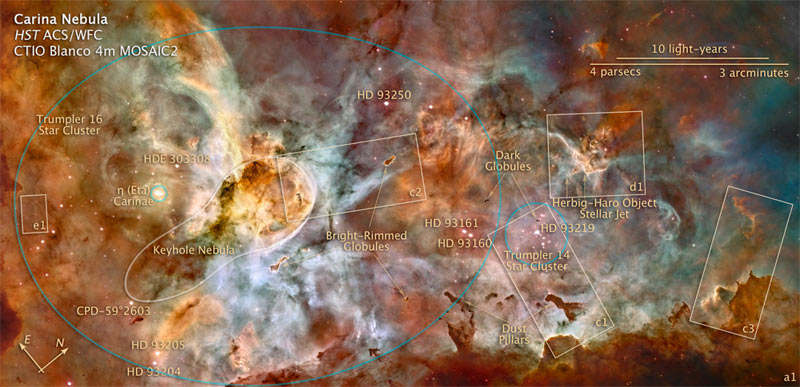

Key to Detail Images

This labeled image identifies some of the significant features in the Carina Nebula region. The rectangles outline the details in the accompanying photographs. Several of the brightest stars are identified by their catalog numbers (CPD=Cape Observatory Photographic Durchmusterung, HD, HDE=Henry Draper Catalog), among the hottest, heaviest stars known. The brighter stars outside of the compact cluster Trumpler 14 belong to another larger cluster, Trumpler 16, which also includes the peculiar star Eta Carinae. Several of these are multiple systems: HD 93129 includes three stars. HD 93160 and HD 39161 are a binary system and HD 93161 is itelf binary.

Credit: NASA, ESA, Z. Levay (STScI)